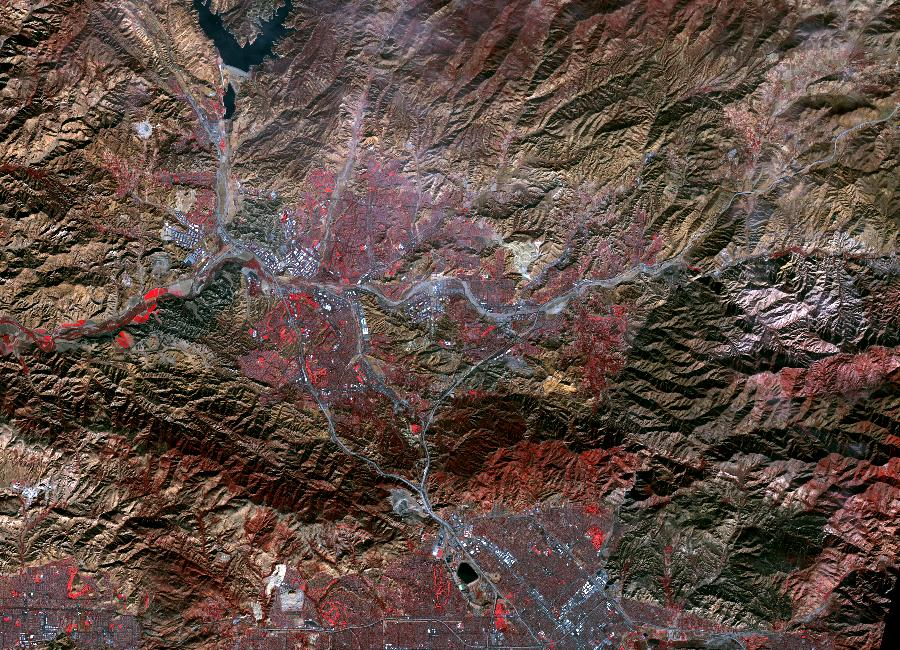

Creek and Rye Fires, Southern California

While the Thomas fire in Ventura County, CA is the largest and most destructive, several other smaller fires burned in the Los Angeles area. The Creek fire destroyed 123 buildings and consumed over 15,000 acres. The smaller Rye fire burned 6,000 acres and destroyed 9 structures. The image was acquired December 17, 2017, covers an area of 9.7 by 13.5 kilometers, and is located at 34.4 degrees north, 118.5 degrees west.

With its 14 spectral bands from the visible to the thermal infrared wavelength region and its high spatial resolution of 15 to 90 meters (about 50 to 300 feet), ASTER images Earth to map and monitor the changing surface of our planet. ASTER is one of five Earth-observing instruments launched Dec. 18, 1999, on Terra. The instrument was built by Japan’s Ministry of Economy, Trade and Industry. A joint U.S./Japan science team is responsible for validation and calibration of the instrument and data products.

The broad spectral coverage and high spectral resolution of ASTER provides scientists in numerous disciplines with critical information for surface mapping and monitoring of dynamic conditions and temporal change. Example applications are: monitoring glacial advances and retreats; monitoring potentially active volcanoes; identifying crop stress; determining cloud morphology and physical properties; wetlands evaluation; thermal pollution monitoring; coral reef degradation; surface temperature mapping of soils and geology; and measuring surface heat balance.

The U.S. science team is located at NASA’s Jet Propulsion Laboratory, Pasadena, Calif. The Terra mission is part of NASA’s Science Mission Directorate, Washington, D.C.

Credit: NASA/METI/AIST/Japan Space Systems, and U.S./Japan ASTER Science Team